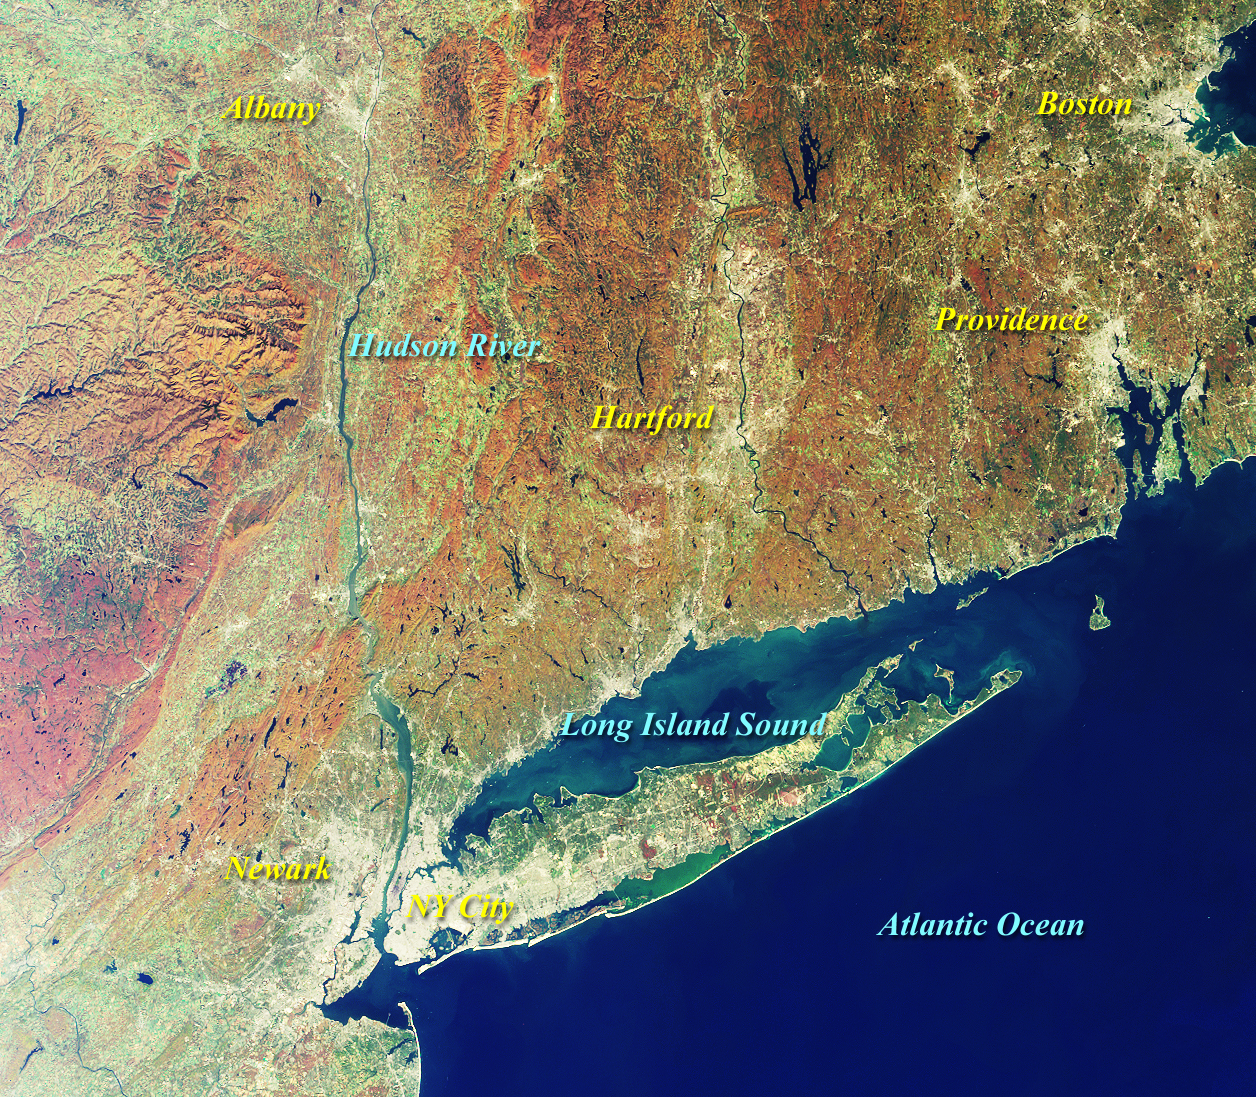

MISR Views New York and Southern New England

This MISR nadir-camera image includes New York City, site of the recently completed baseball playoff between the American League’s Yankees and the National League’s Mets. The Yankees defeated the Mets, 4 games to 1, in the first “Subway Series” to be held since 1956. The image was acquired on October 20, 2000 (Terra orbit 4475), one day prior to the opening game of the Series.

The Hudson River Valley and portions of southern New England, resplendent in fall colors, are visible in this image. Southwest of Albany are New York’s Catskill Mountains, a popular wilderness and recreation area. The Catskills are part of the Appalachian chain.

MISR was built and is managed by NASA’s Jet Propulsion Laboratory, Pasadena, CA, for NASA’s Office of Earth Science, Washington, DC. The Terra satellite is managed by NASA’s Goddard Space Flight Center, Greenbelt, MD. JPL is a division of the California Institute of Technology.

Credit: NASA/GSFC/JPL, MISR Team